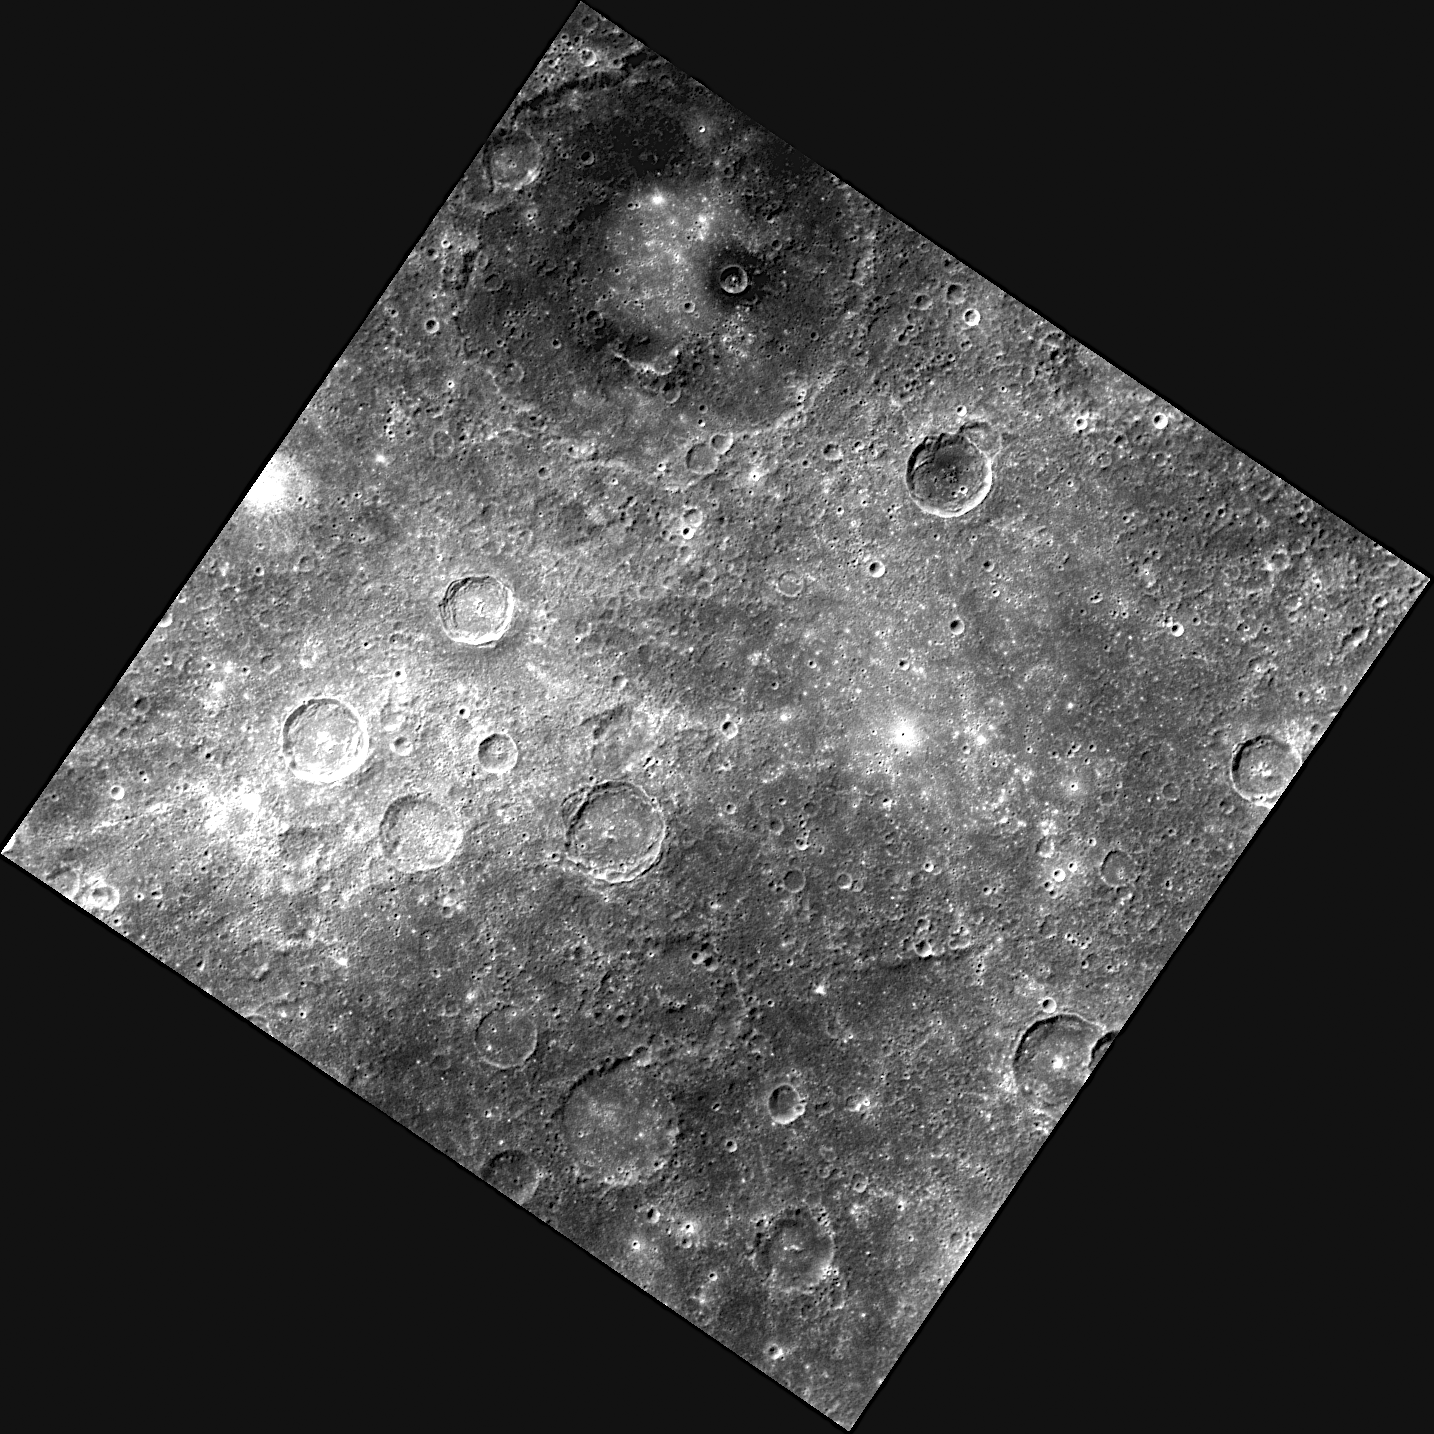

New Images Reveal a Dark Side

The double-ring basin at the top of this image was previously imaged on July 20, 2011, as part of MDIS’s surface morphology base map. The previous image showed details of the basin’s peak-ring structure, but the image shown here, acquired as part of MDIS’s color base map, reveals the dark material on the basin floor.

The color base map is composed of WAC images taken through eight different narrow-band color filters and will cover more than 90% of Mercury’s surface with an average resolution of 1 kilometer/pixel (0.6 miles/pixel). The highest-quality color images are obtained for Mercury’s surface when both the spacecraft and the Sun are overhead, so these images typically are taken with viewing conditions of low incidence and emission angles.

The MESSENGER spacecraft is the first ever to orbit the planet Mercury, and the spacecraft’s seven scientific instruments and radio science investigation are unraveling the history and evolution of the Solar System’s innermost planet. Visit the Why Mercury? section of this website to learn more about the key science questions that the MESSENGER mission is addressing. During the one-year primary mission, MDIS is scheduled to acquire more than 75,000 images in support of MESSENGER’s science goals.

Date acquired: August 19, 2011
Image Mission Elapsed Time (MET): 222234072
Image ID: 650826
Instrument: Wide Angle Camera (WAC) of the Mercury Dual Imaging System (MDIS)
WAC filter: 7 (748 nanometers)
Center Latitude: -21.76°
Center Longitude: 45.61° E
Resolution: 402 meters/pixel
Scale: The double-ring basin at the top of the image is approximately 172 kilometers (107 miles) in diameter
Incidence Angle: 35.1°
Emission Angle: 0.6°
Phase Angle: 34.5°

These images are from MESSENGER, a NASA Discovery mission to conduct the first orbital study of the innermost planet, Mercury. For information regarding the use of images, see the MESSENGER image use policy.

Credit: NASA/Johns Hopkins University Applied Physics Laboratory/Carnegie Institution of Washington